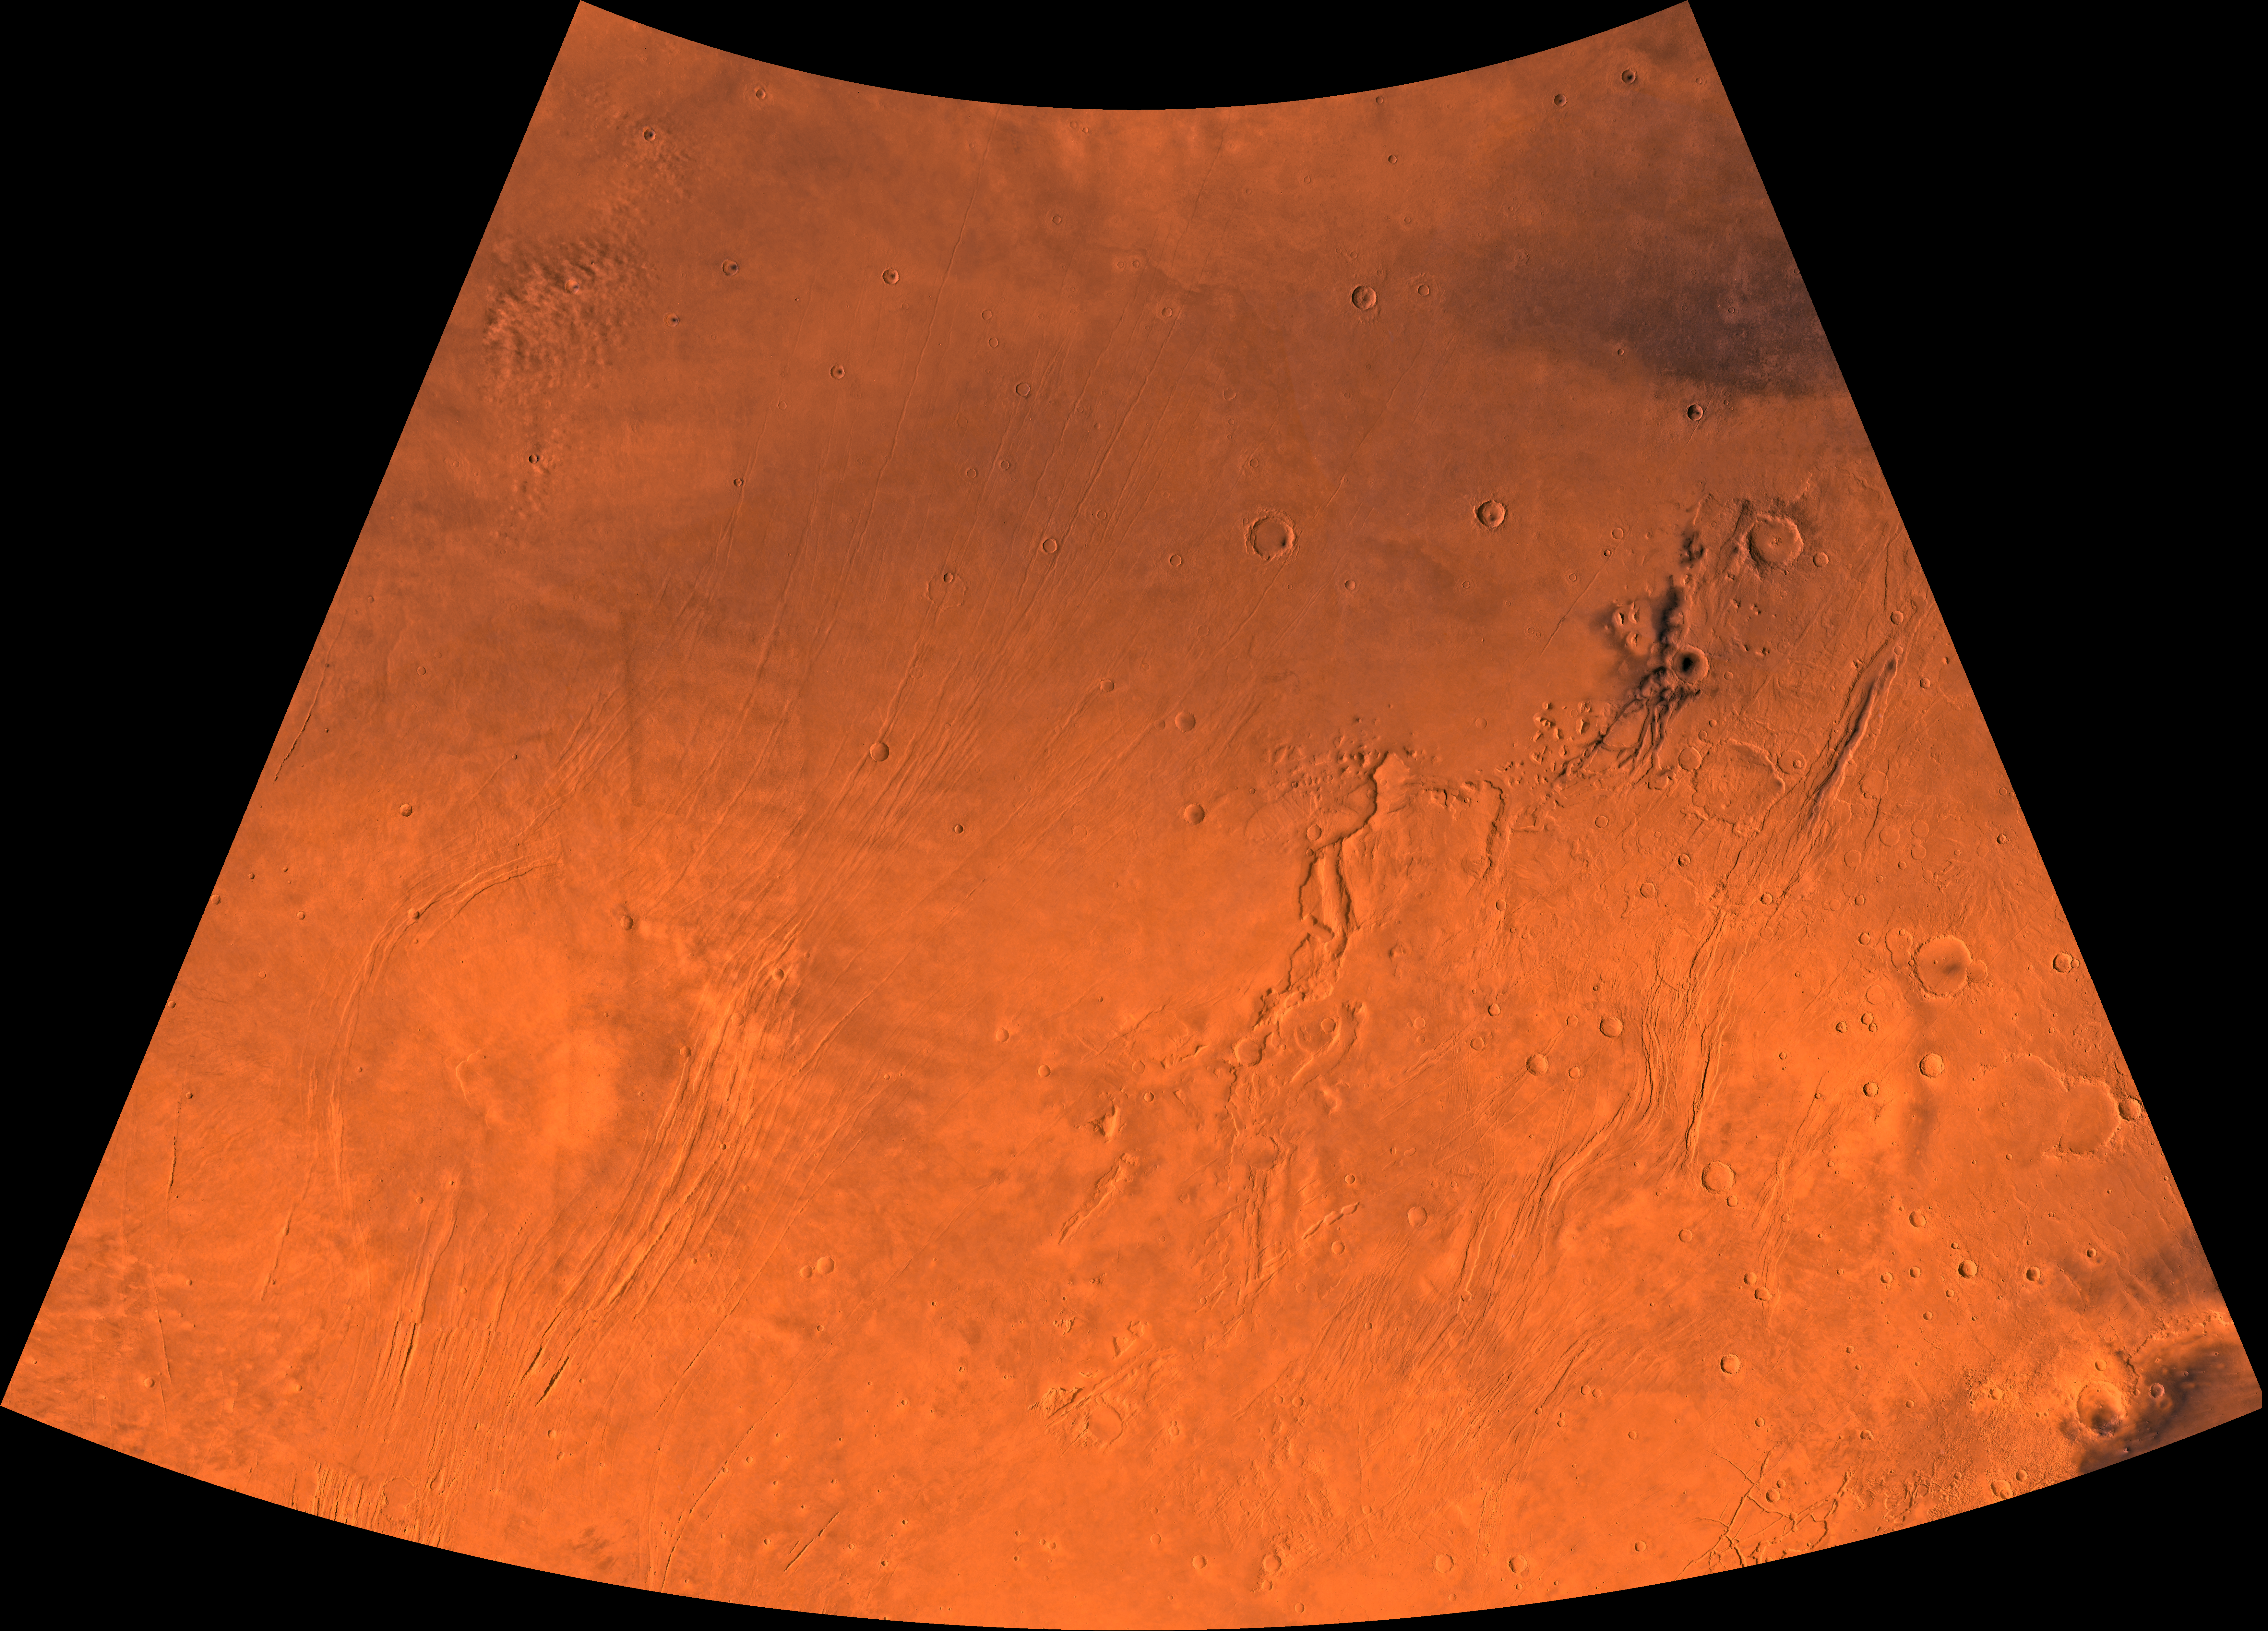

MC-3 Arcadia Region

Mars digital-image mosaic merged with color of the MC-3 quadrangle, Arcadia region of Mars. The southern part contains the large shield volcano, Alba Patera, and the highly faulted Tempe Terra province, which includes many small volcanoes. The northern part is dominated by relatively smooth plains. Latitude range 30 to 65 degrees, longitude range 60 to 120 degrees.

Credit: NASA/JPL/USGS